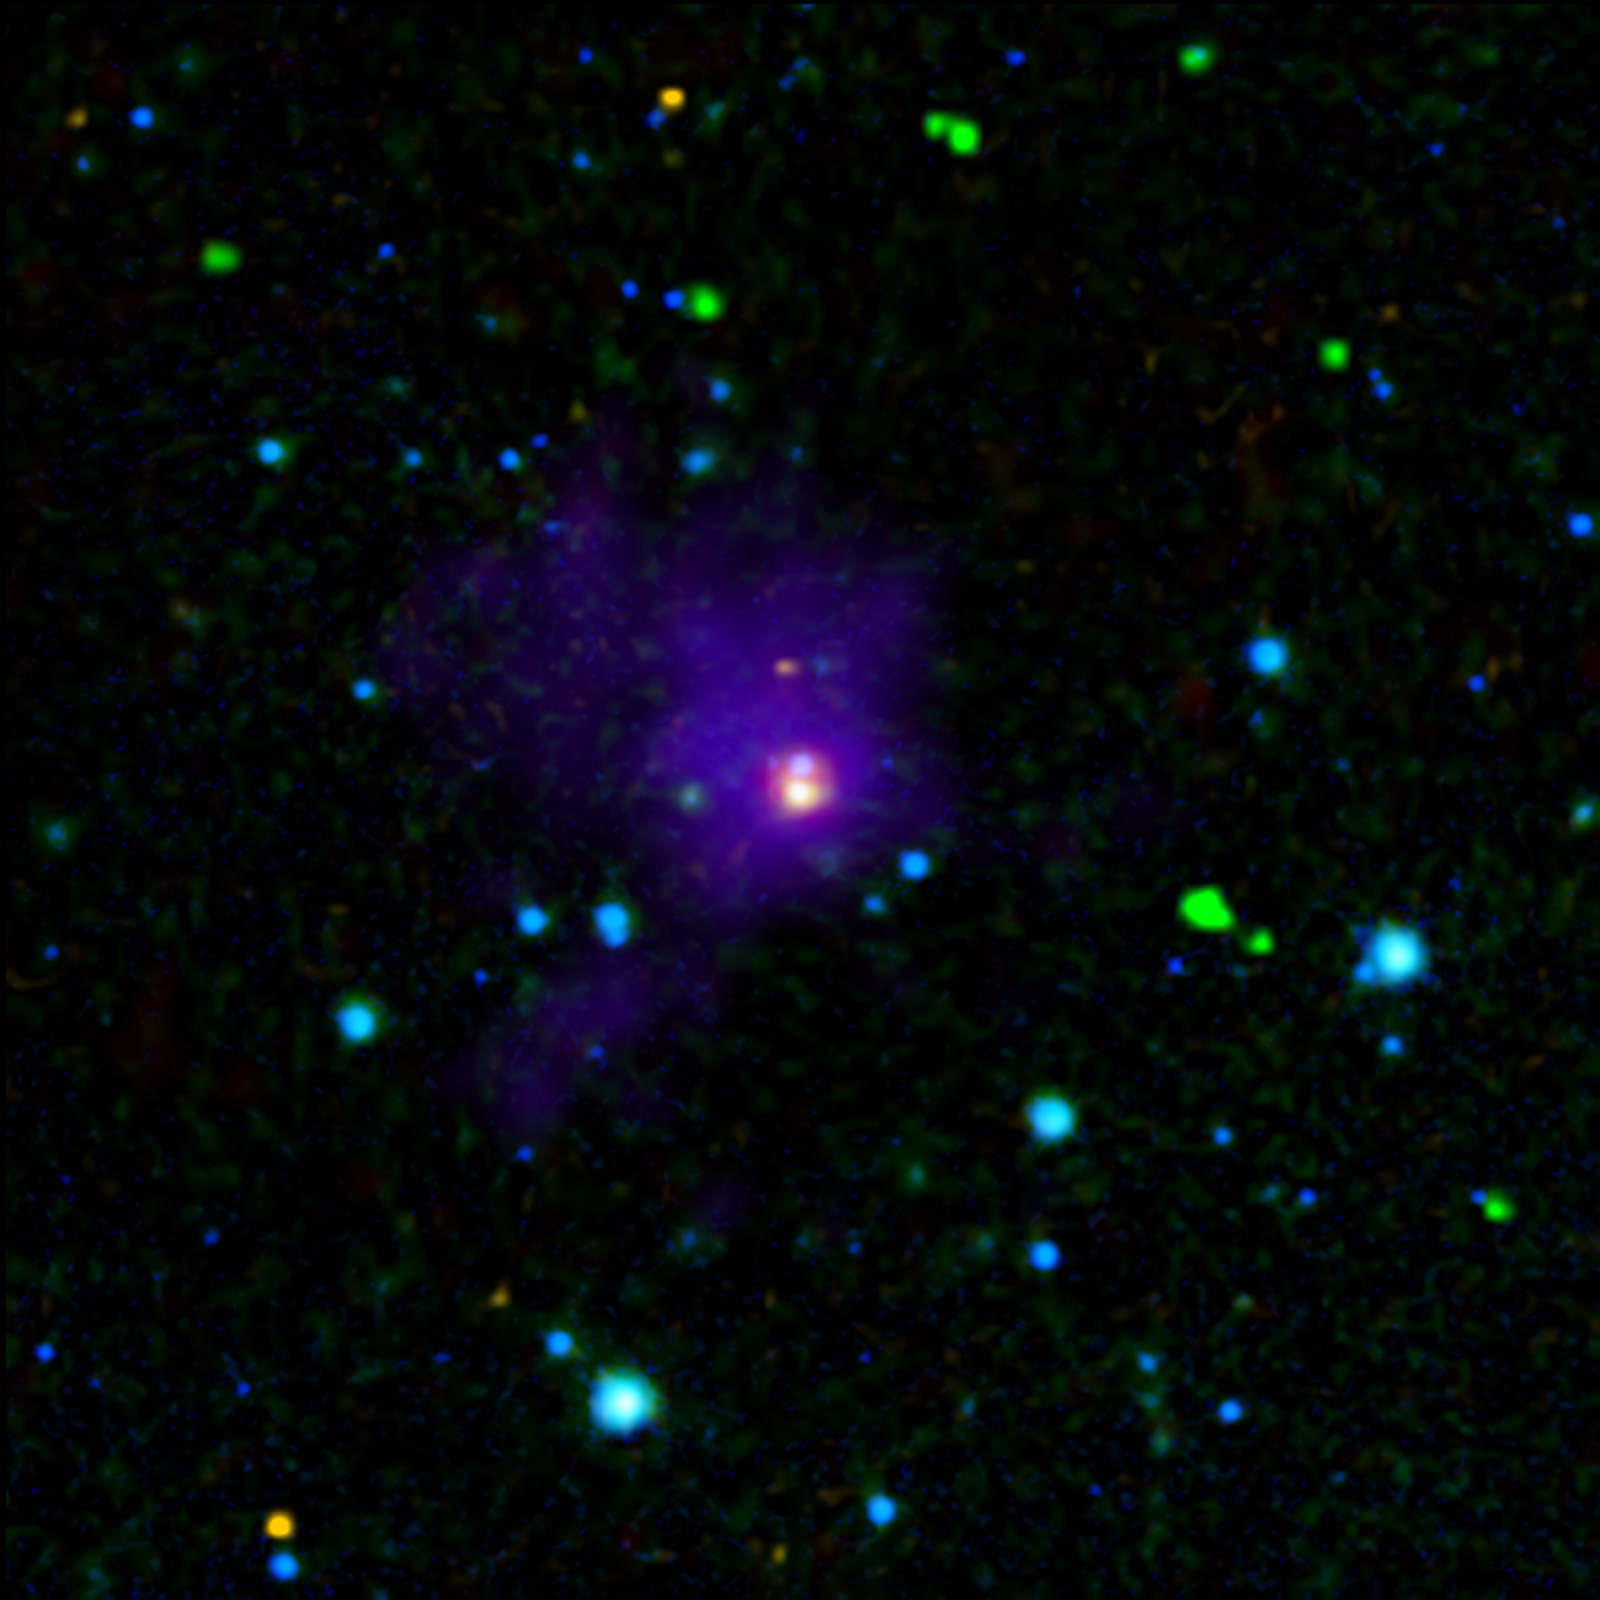

Twin Brown Dwarfs Wrapped in a Blanket

Twin Proto-Brown Dwarfs in Taurus

This image shows two young brown dwarfs, objects that fall somewhere between planets and stars in terms of their temperature and mass. Brown dwarfs are cooler and less massive than stars, never igniting the nuclear fires that power their larger cousins, yet they are more massive (and normally warmer) than planets. When brown dwarfs are born, they heat the nearby gas and dust, which enables powerful infrared telescopes like NASA’s Spitzer Space Telescope to detect their presence.

Here we see a long sought-after view of these very young objects, labeled as A and B, which appear as closely-spaced purple-blue and orange-white dots at the very center of this image. The surrounding envelope of cool dust surrounding this nursery can be seen in purple.These “twins,” which were found in the region of the Taurus-Auriga star-formation complex, are the youngest of their kind ever detected. They are also helping astronomers solve a long-standing riddle about how brown dwarfs are formed — more like stars or more like planets? Based on these findings, the researchers think they have found the answer: Brown dwarfs form like stars.

This image combined data from three different telescopes on the ground and in space. Near-infrared observations collected at the Calar Alto Observatory in Spain cover wavelengths of 1.3 and 2.2 microns (rendered as blue). Spitzer’s infrared array camera contributed the 4.5-micron (green) and 8.0-micron (yellow) observations, and its multiband imaging photometer added the 24-micron (red) component. The Caltech Submillimeter Observatory in Hawaii made the far-infrared observations at 350 microns (purple).

These observations were made before Spitzer ran out its coolant in May of 2009, officially beginning its “warm” mission.

Credit: NASA/JPL-Caltech/Calar Alto Obsv./Caltech Sub. Obsv.